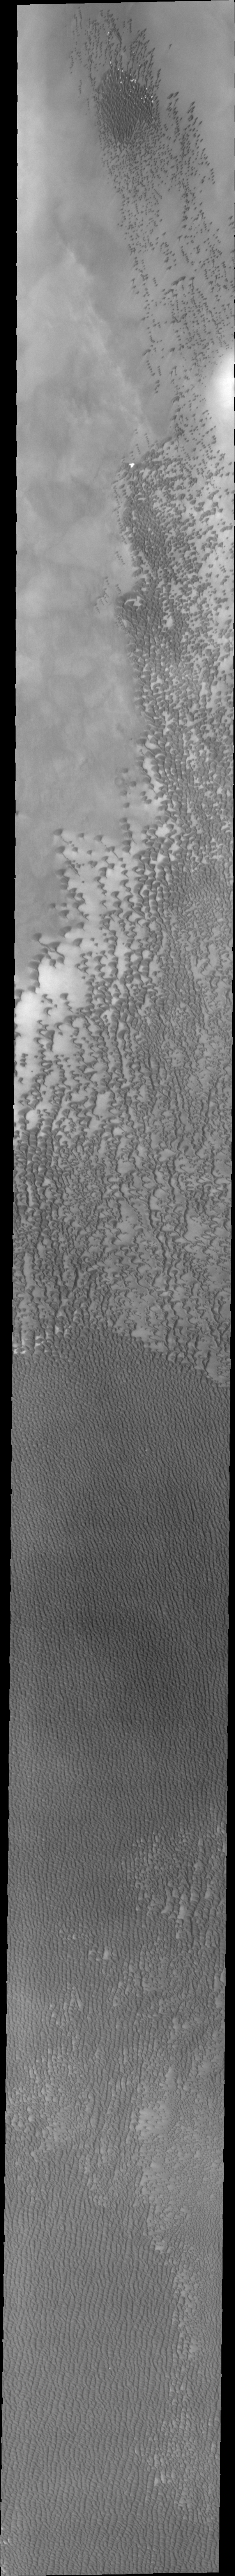

Investigating Mars: Siton Undae

Siton Undae is a large dune field located in the northern plains near Escorial Crater. Siton Undae is west of the crater and is one of three dune fields near the crater. The nearby north polar cap is dissected by Chasma Boreale, which exposes an ice free surface. This image was collected during the middle of northern hemisphere summer. There is no frost left on the dunes and they appear dark. These dunes are likely formed of basaltic sand.

The Odyssey spacecraft has spent over 15 years in orbit around Mars, circling the planet more than 69000 times. It holds the record for longest working spacecraft at Mars. THEMIS, the IR/VIS camera system, has collected data for the entire mission and provides images covering all seasons and lighting conditions. Over the years many features of interest have received repeated imaging, building up a suite of images covering the entire feature. From the deepest chasma to the tallest volcano, individual dunes inside craters and dune fields that encircle the north pole, channels carved by water and lava, and a variety of other feature, THEMIS has imaged them all. For the next several months the image of the day will focus on the Tharsis volcanoes, the various chasmata of Valles Marineris, and the major dunes fields. We hope you enjoy these images!

Credit: NASA/JPL-Caltech/ASU